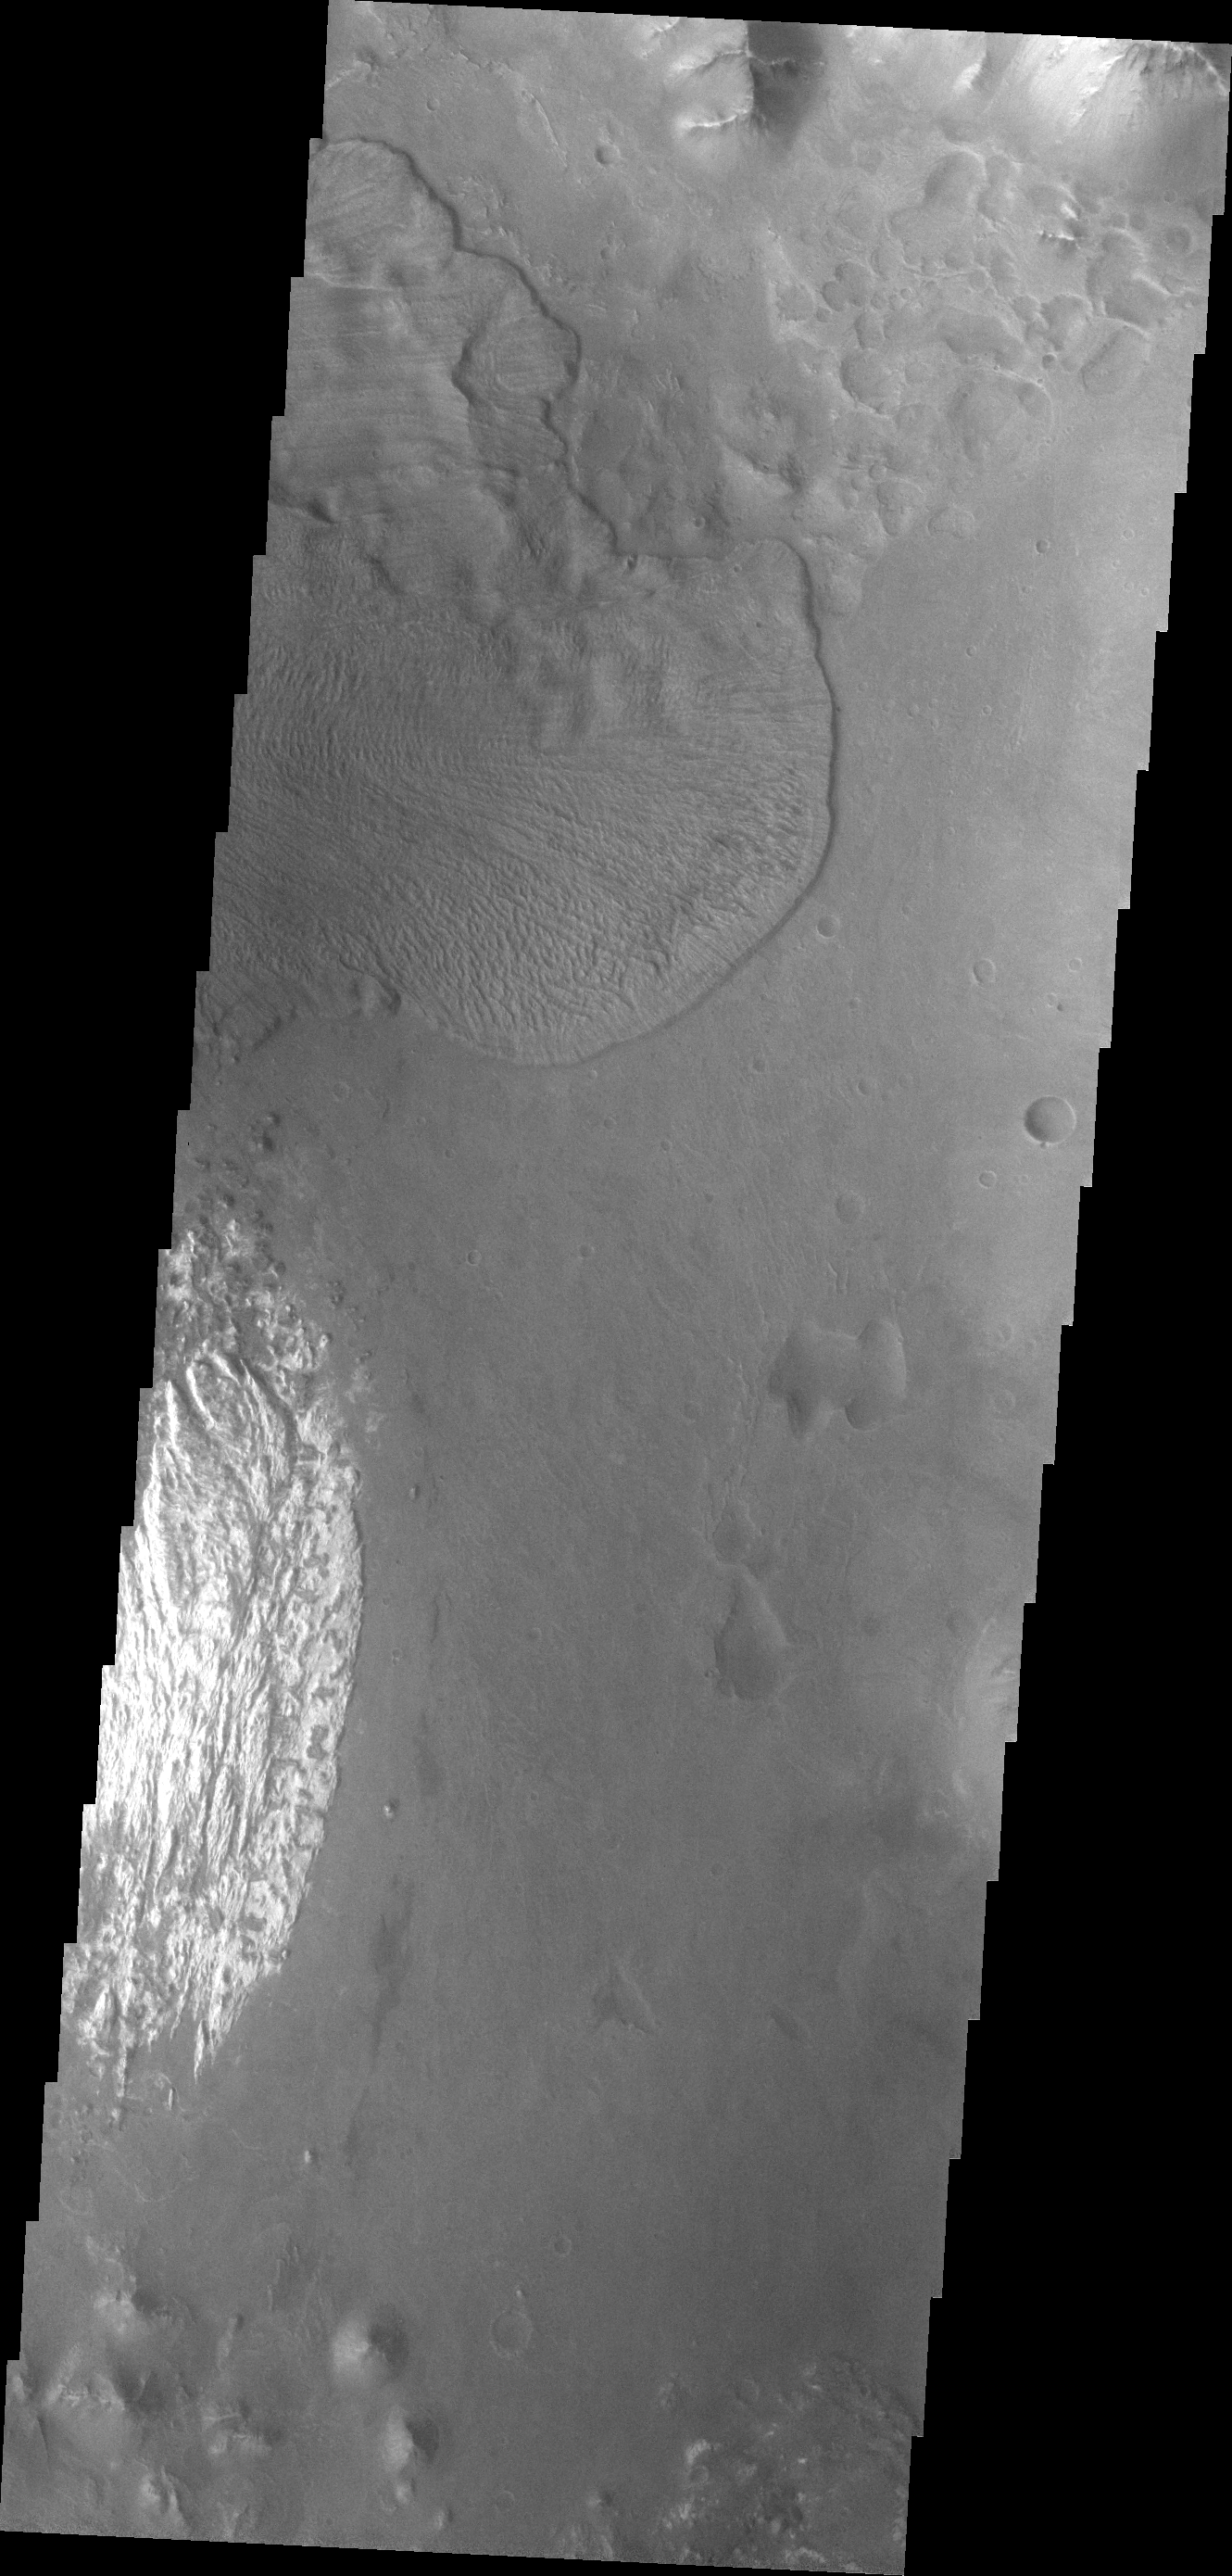

Ganges Chasma

Today’s VIS image shows a landslide deposit which flowed towards the floor of Ganges Chasma.

Credit: NASA/JPL-Caltech/ASU